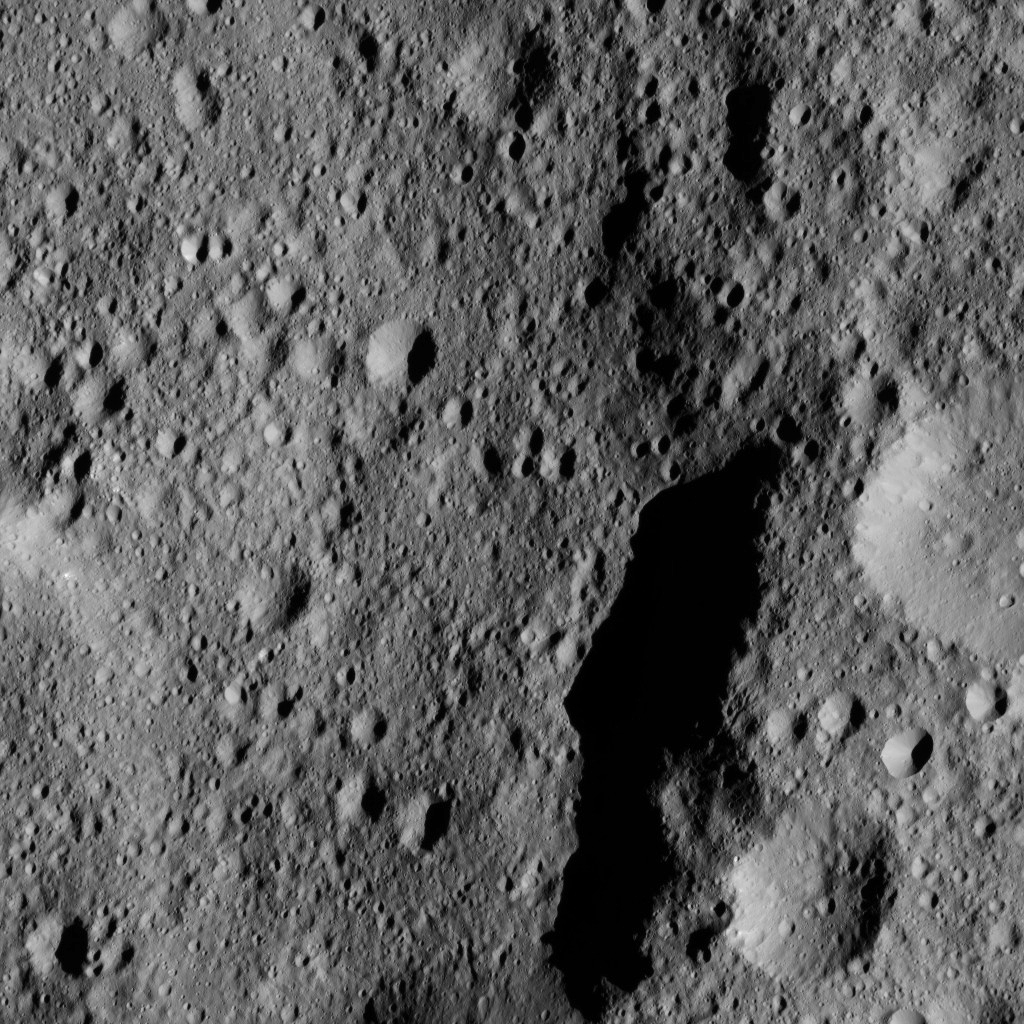

Dawn LAMO Image 168

This view from NASA’s Dawn spacecraft shows part of Kaikara Crater (45 miles, 72 kilometers wide) on Ceres. The image is centered at 41 degrees north latitude, 226 degrees east longitude.

Dawn took this image on June 1, 2016, from its low-altitude mapping orbit, at a distance of about 240 miles (385 kilometers) above the surface. The image resolution is 120 feet (35 meters) per pixel.

Dawn’s mission is managed by JPL for NASA’s Science Mission Directorate in Washington. Dawn is a project of the directorate’s Discovery Program, managed by NASA’s Marshall Space Flight Center in Huntsville, Alabama. UCLA is responsible for overall Dawn mission science. Orbital ATK, Inc., in Dulles, Virginia, designed and built the spacecraft. The German Aerospace Center, the Max Planck Institute for Solar System Research, the Italian Space Agency and the Italian National Astrophysical Institute are international partners on the mission team.

Credit: NASA/JPL-Caltech/UCLA/MPS/DLR/IDA